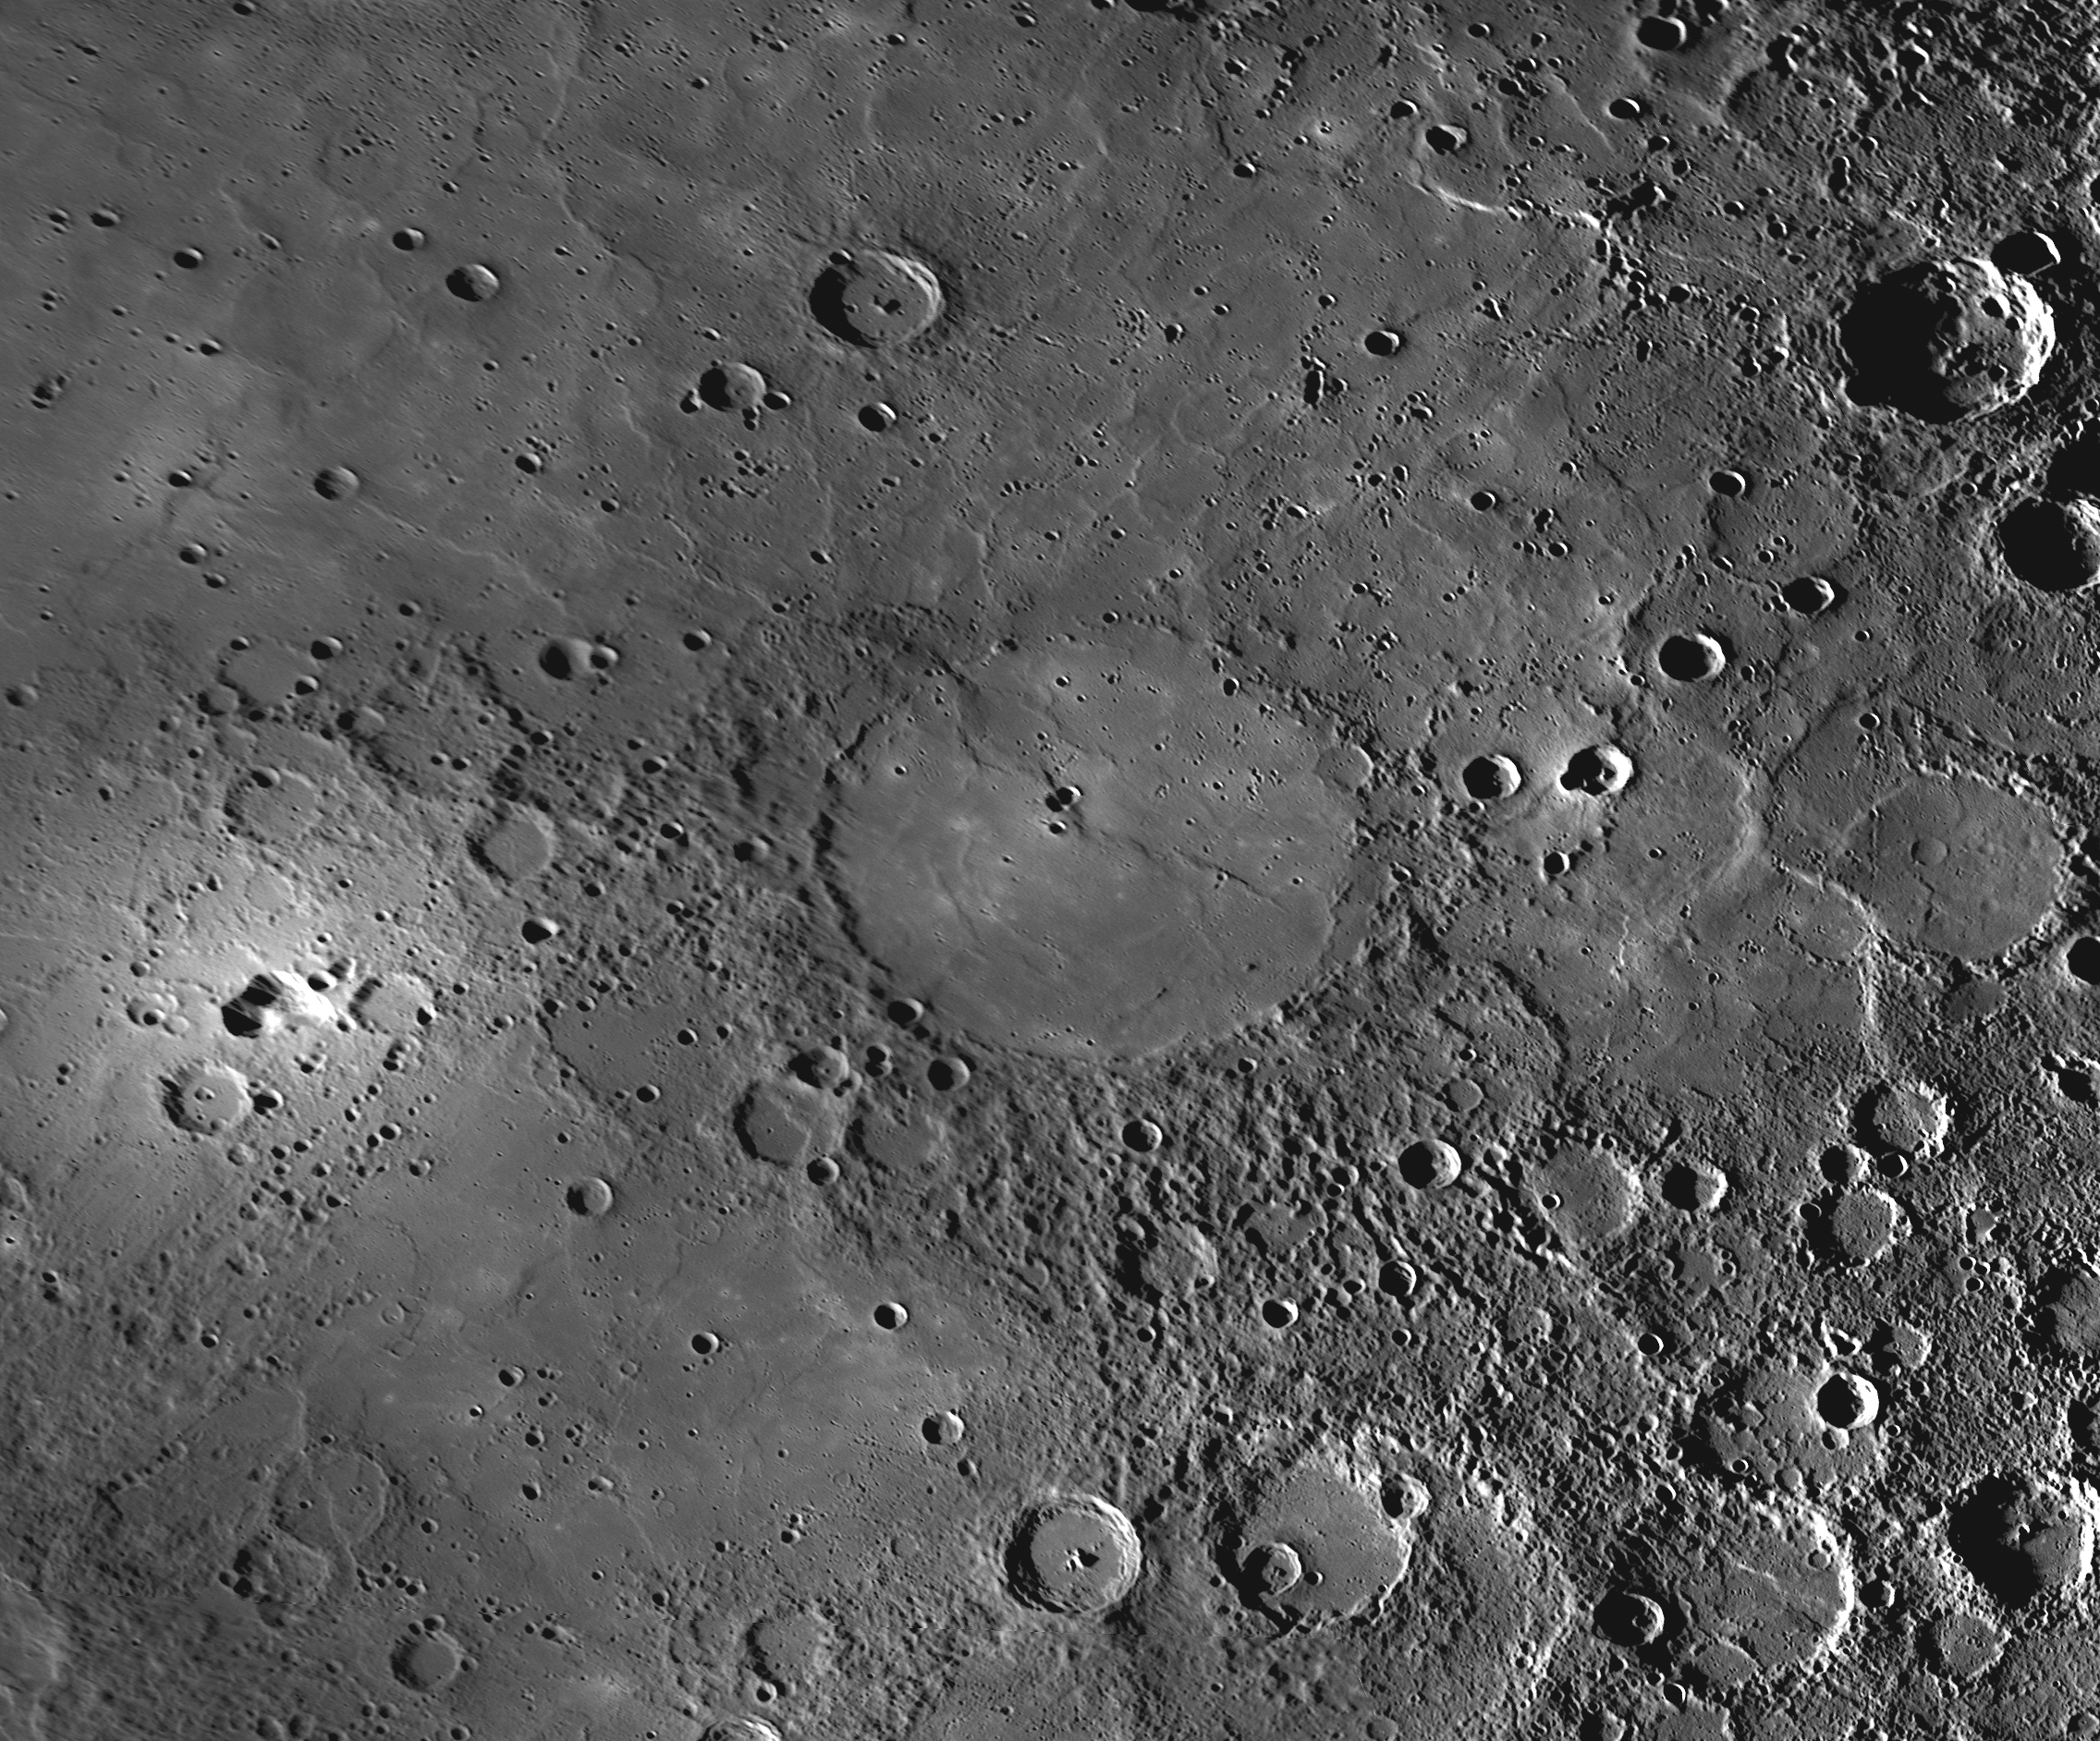

How Mercury’s Copland Received Its Name

Visible in the center of this image is the crater Copland, recently named in honor of the American composer and pianist Aaron Copland. Aaron Copland and this crater are both unquestionably worthy candidates for named features on Mercury, but how this specific crater came to be known as Copland has an interesting back-story. Amateur astronomer Ronald Dantowitz and his colleagues Scott Teare and Marek Kozubal used the Mt. Wilson 60-inch telescope in 1998 to observe a very bright feature on this portion of Mercury’s surface, and they assumed that the bright feature was an impact crater. Mr. Dantowitz expressed his wish that the crater be named “Copland” once better images of the area were obtained from spacecraft. Surprisingly, MESSENGER images from Mercury flyby 3 revealed that the small bright feature, seen at the left edge of this image, is not an impact crater but more closely resembles a volcanic vent. No convention for naming volcanic vents on Mercury has yet been adopted, because none were identified prior to MESSENGER’s first Mercury flyby. However, even if a convention for naming volcanic features on Mercury is adopted in the future, the naming rules will likely differ from those for impact craters, and thus “Copland” would probably not be an acceptable name for the bright volcanic feature. A MESSENGER team member corresponded with Mr. Dantowitz and suggested that the name Copland be proposed instead for a large crater nearby. He agreed, and the International Astronomical Union (IAU) approved the name Copland on March 3, 2010. Copland crater is flooded with volcanic smooth plains material that could be related to the activity that formed the bright vent.

Date Acquired: September 29, 2009
Instrument: Narrow Angle Camera (WAC) of the Mercury Dual Imaging System (MDIS)
Scale: Copland crater has a diameter of 208 kilometers (129 miles)
Projection: This image is a portion of the NAC approach mosaic from Mercury flyby 3. It is shown in a simple cylindrical map projection with a resolution of 500 meters/pixel (0.31 miles/pixel).

These images are from MESSENGER, a NASA Discovery mission to conduct the first orbital study of the innermost planet, Mercury. For information regarding the use of images, see the MESSENGER image use policy.

Credit: NASA/Johns Hopkins University Applied Physics Laboratory/Carnegie Institution of Washington